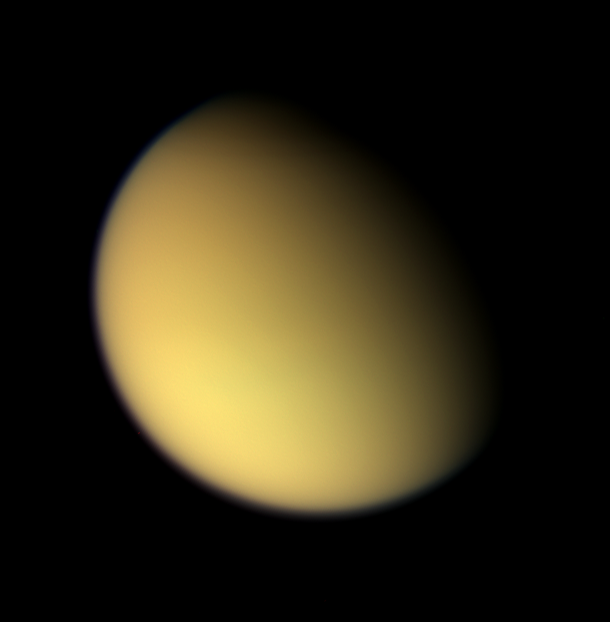

Looking on the Brightside of Titan

As Cassini approached Titan on Aug. 21, 2005, it captured this natural color view of the moon’s orange, global smog. Titan’s hazy atmosphere was frustrating to NASA Voyager scientists during the first tantalizing Titan flybys 25 years ago, but now Titan’s surface is being revealed by Cassini with startling clarity (see PIA06222).

Images taken with the wide-angle camera using red, green and blue spectral filters were combined to create this color view. The images were acquired at a distance of approximately 213,000 kilometers (132,000 miles) from Titan and at a Sun-Titan-spacecraft, or phase, angle of 55 degrees. Resolution in the image is about 13 kilometers (8 miles) per pixel.

The Cassini-Huygens mission is a cooperative project of NASA, the European Space Agency and the Italian Space Agency. The Jet Propulsion Laboratory, a division of the California Institute of Technology in Pasadena, manages the mission for NASA’s Science Mission Directorate, Washington, D.C. The Cassini orbiter and its two onboard cameras were designed, developed and assembled at JPL. The imaging team is based at the Space Science Institute, Boulder, Colo.

Credit: NASA/JPL/Space Science Institute